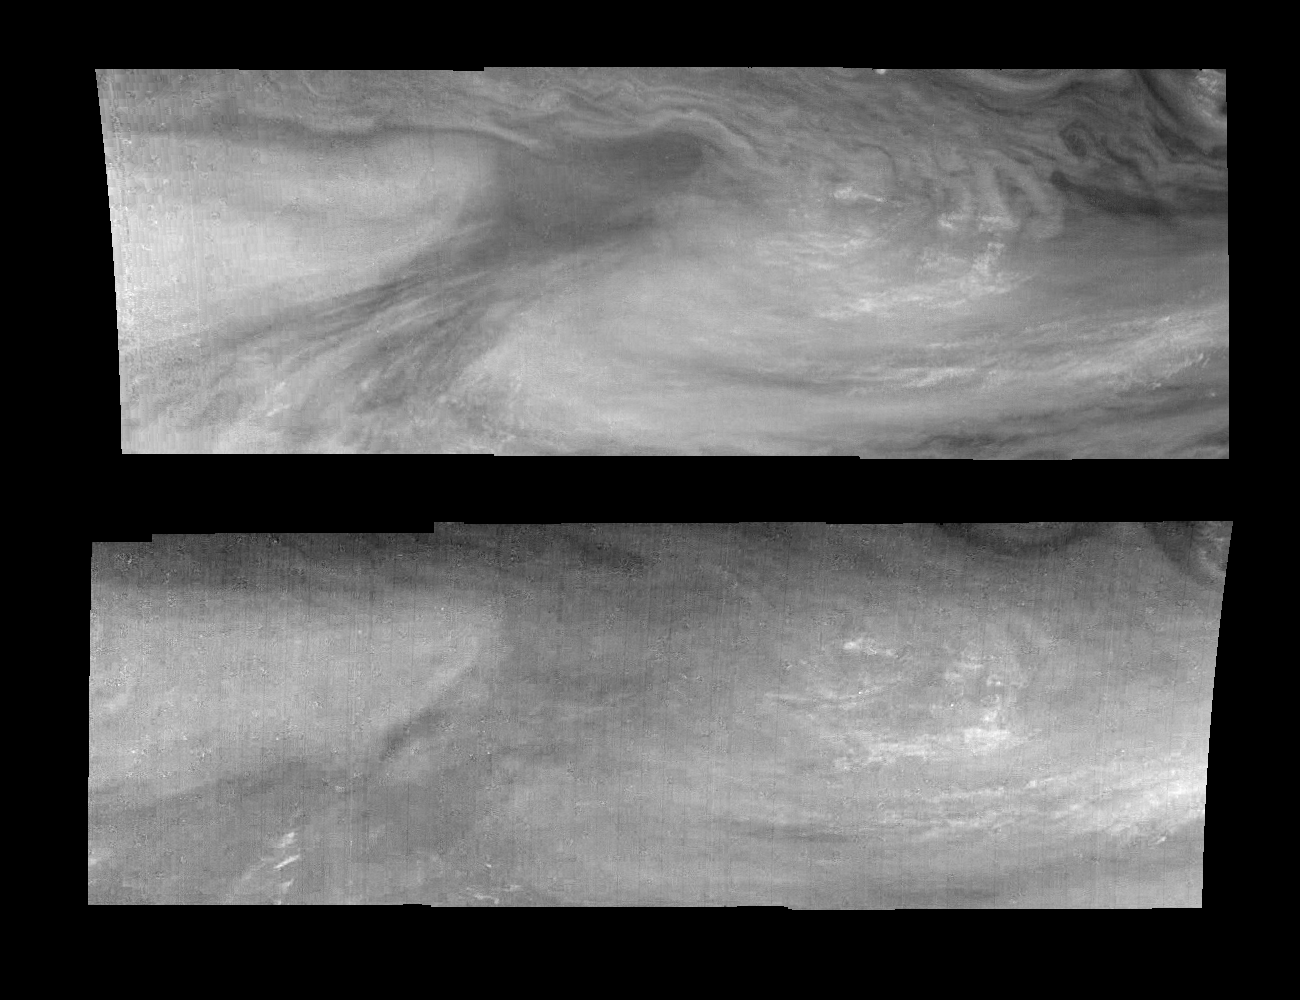

Jupiter’s Equatorial Region in the Two Methane Bands (Time Set 2)

Mosaics of an equatorial “hotspot” on Jupiter at 727 nanometers (top) and 889 nanometers (bottom). The mosaics cover an area of 34,000 kilometers by 11,000 kilometers. The darker region near the center of each mosaic is an equatorial “hotspot” similar to the Galileo Probe entry site. These features are holes in the bright, reflective, equatorial cloud layer where warmer thermal emission from Jupiter’s deep atmosphere can pass through. The circulation patterns observed here along with the composition measurements from the Galileo Probe suggest that dry air may be converging and sinking over these regions, maintaining their cloud-free appearance.

Light at 727 nanometers (nm) is moderately absorbed by atmospheric methane. This mosaic shows the features of Jupiter’s main visible cloud deck and upper tropospheric haze, with higher features enhanced in brightness over lower features. Light at 889 nm is strongly absorbed by atmospheric methane. This mosaic shows the features of a hazy cloud layer tens of kilometers above Jupiter’s main visible cloud deck. This haze varies in height but appears to be present over the entire region. Small patches of very bright clouds may be similar to terrestrial thunderstorms. Together images at these wavelengths provide a three dimensional view of the cloud layers in Jupiter’s atmosphere.

North is at the top. The mosaics cover latitudes 1 to 10 degrees and are centered at longitude 336 degrees West. The smallest resolved features are tens of kilometers in size. These images were taken on December 17, 1996, at a range of 1.5 million kilometers by the Solid State Imaging system aboard NASA’s Galileo spacecraft.

The Jet Propulsion Laboratory, Pasadena, CA manages the mission for NASA’s Office of Space Science, Washington, DC.

Credit: NASA/JPL-Caltech